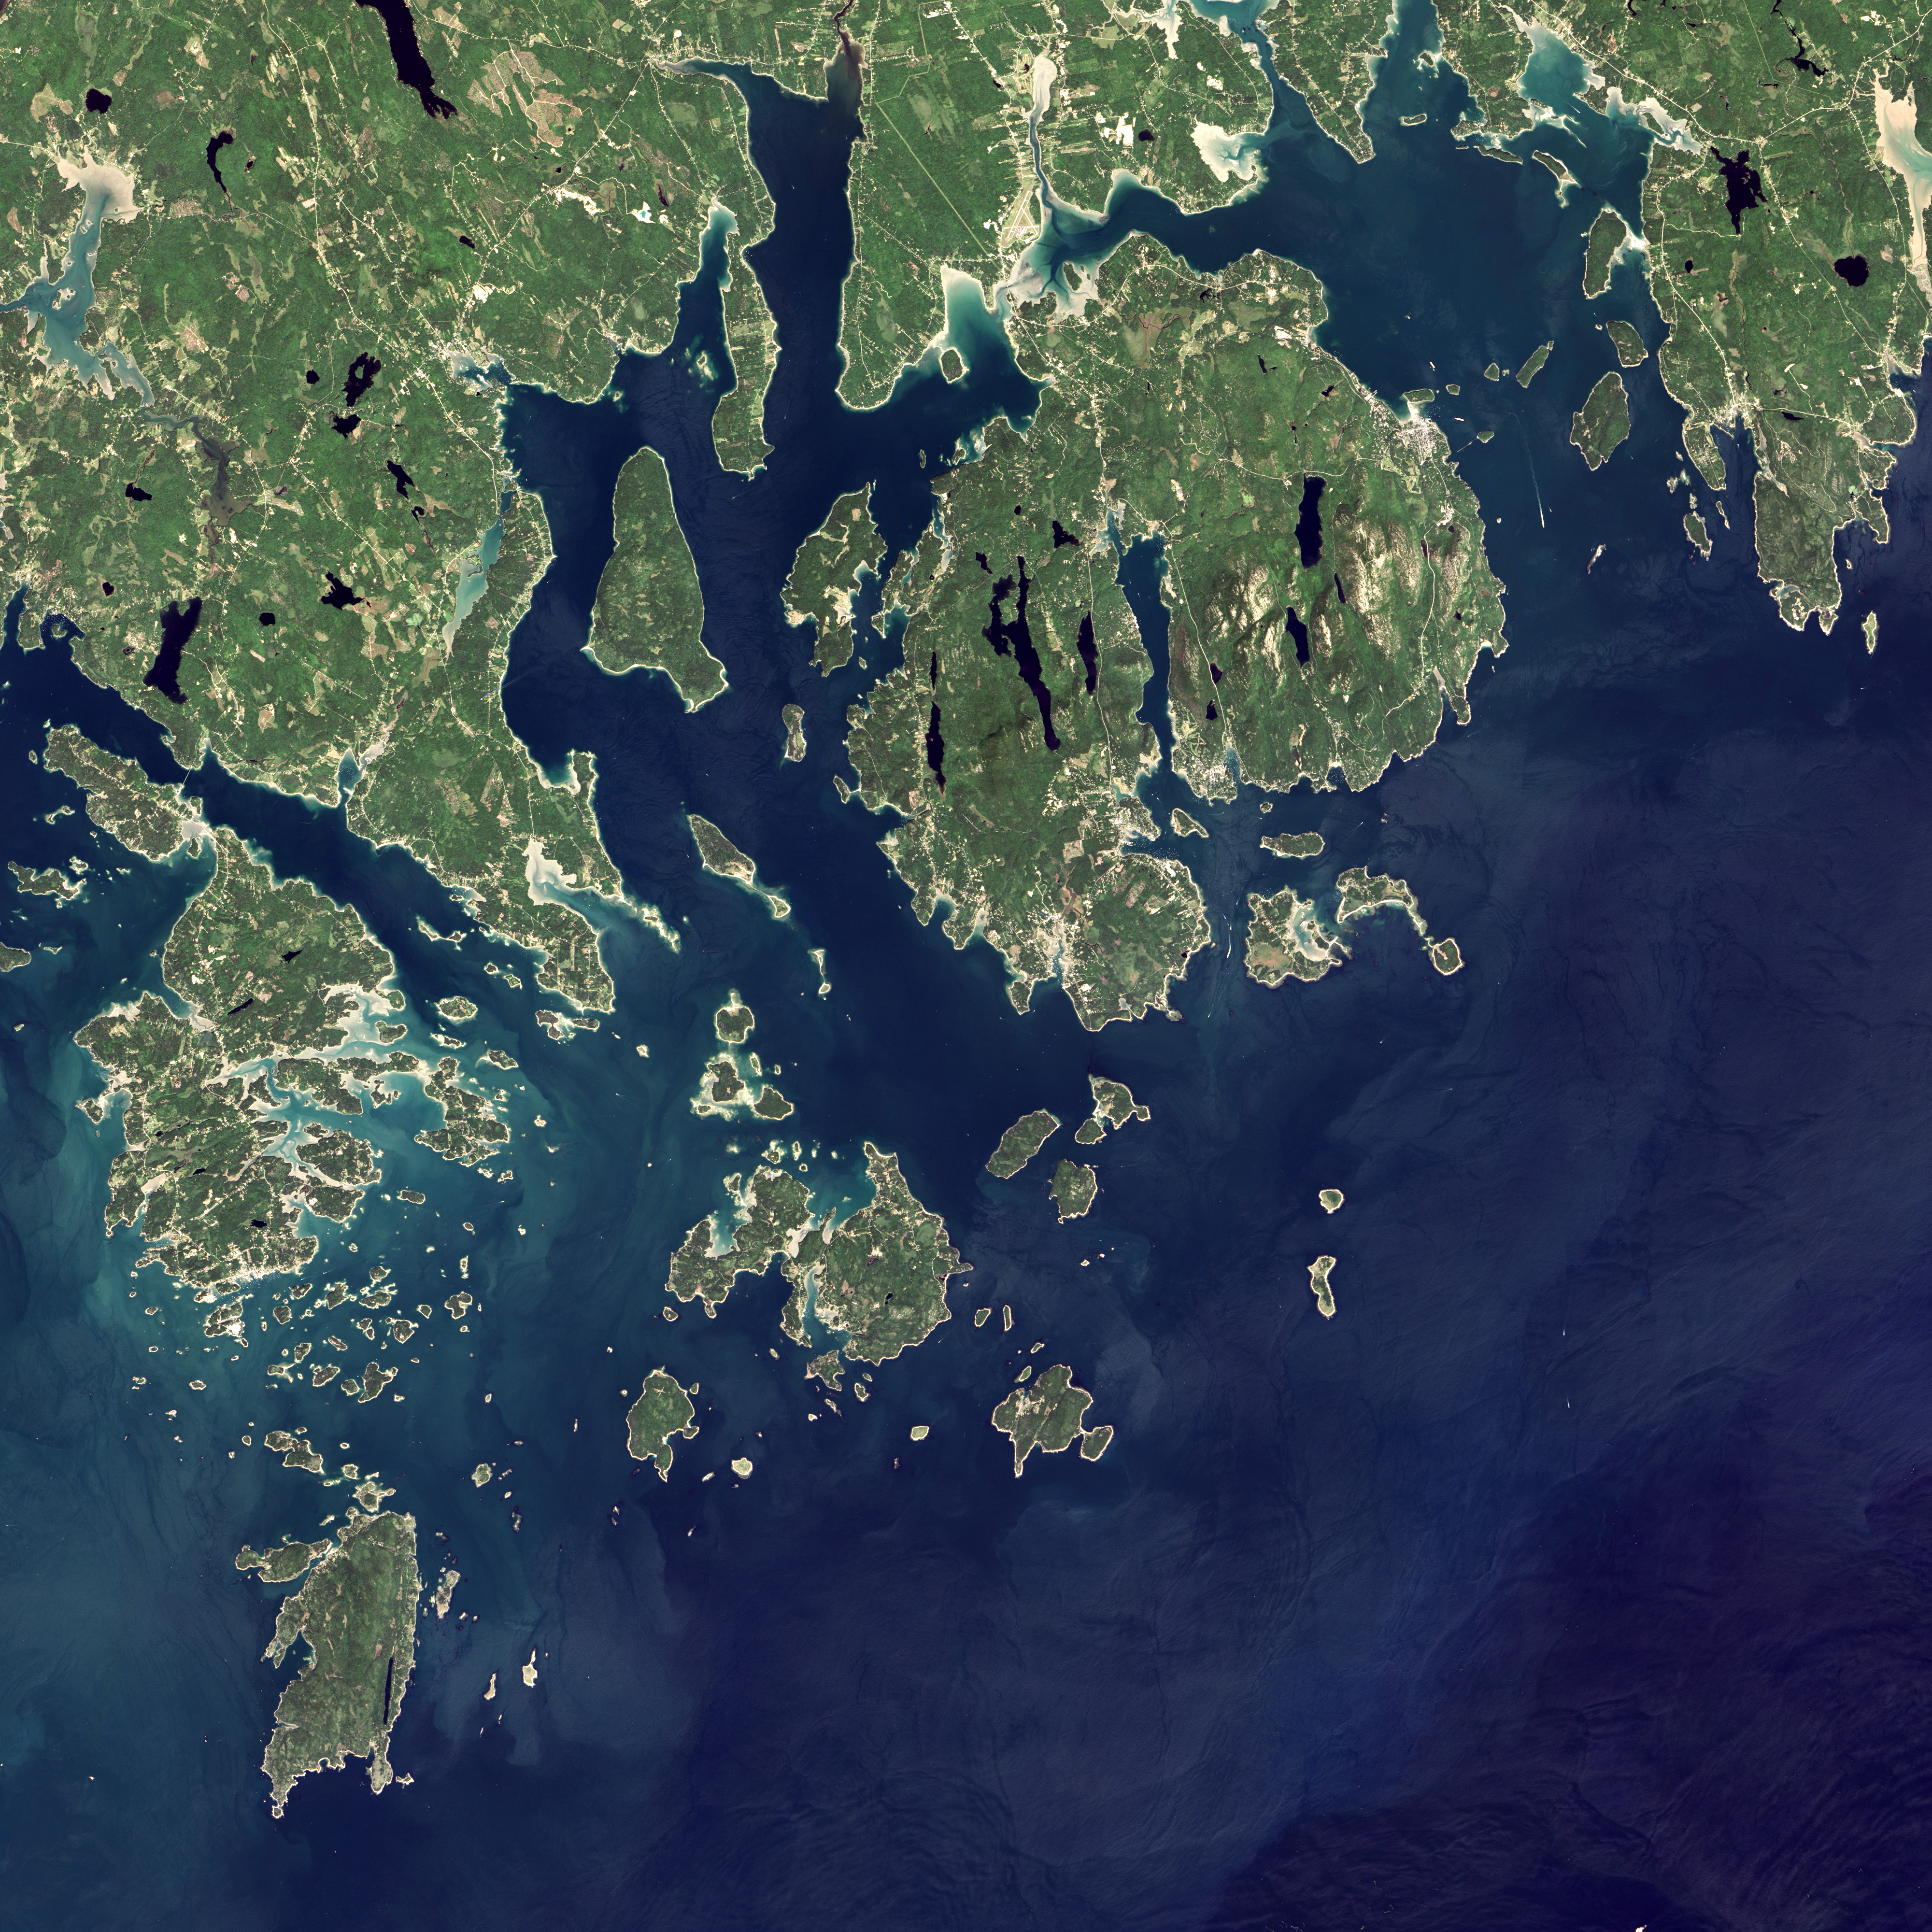

Acadia National Park

Acadia National Park is one of the most visited parks in America, drawing more than 2.5 million visitors per year to the craggy, jagged coast of Maine. The park is celebrating its 100th anniversary in 2016. On September 6, 2015, the Operational Land Imager (OLI) on the Landsat 8 satellite acquired these images of Acadia National Park and its surroundings. Mountains and hills roll right up to the Atlantic Ocean in this rocky landscape carved by glaciers at the end of the last Ice Age. Since the beginning of the 20th Century, the park has been pieced together by donations and acquisitions of once-private lands, and it is still growing. Of the park’s 47,000 acres, more than 12,000 are privately owned lands under conservation agreements, while the rest is held by the National Park Service. Mount Desert Island is the focal point of the park, which also includes lands around a former naval base (Schoodic Peninsula), Isle au Haut, and several smaller islands.

Credit: NASA/Landsat8